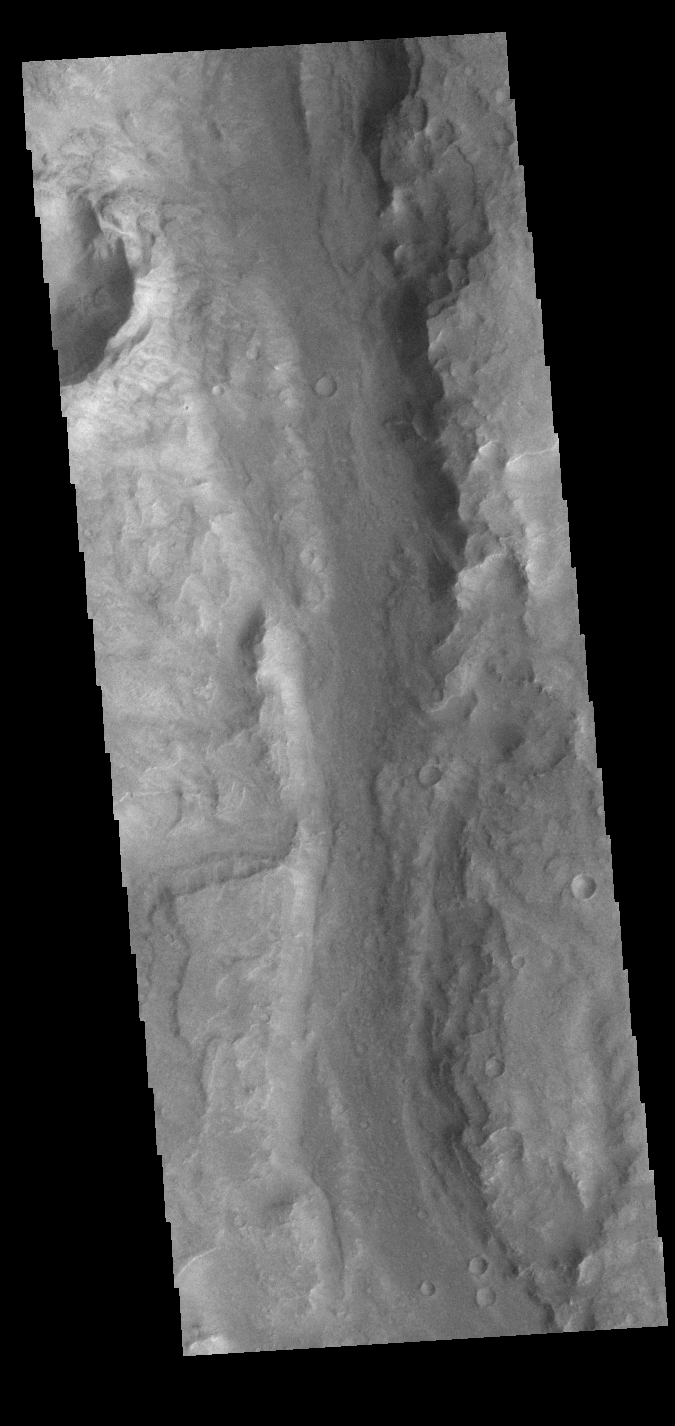

Ma’adim Vallis

This VIS image shows a small section of Ma’adim Valles. Ma’adim Valles is an outflow channel that starts in the southern lowlands and flows northward into Gusev crater, the home of the MER Spirit rover. Located in Terra Cimmeria, the channel is 700km (435 miles) long, with widths up to 20 km (12 miles) and depths to 2 km (1.2 miles) in places.

Credit: NASA/JPL-Caltech/ASU